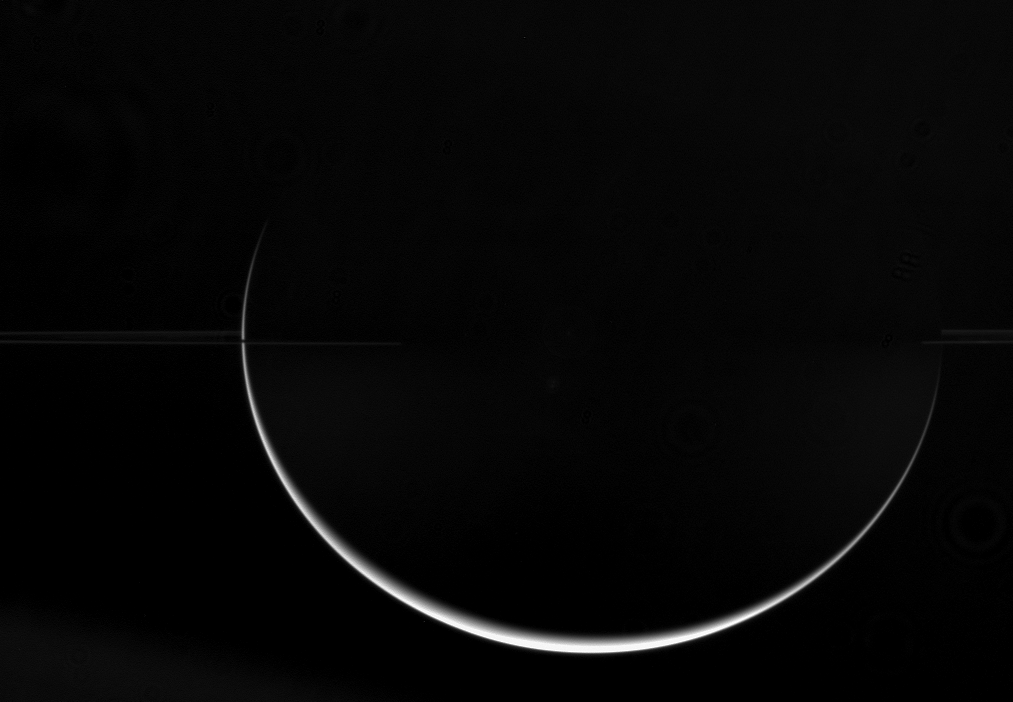

Flattened Crescent

Saturn’s low density and fast rotation combine to give it its characteristic oblate shape. The dramatic crescent seen here demonstrates how the ringed planet is much wider at the equator than at the poles.

The rings disappear near center into the darkness of the planet’s shadow.

The image was taken in visible light with the Cassini spacecraft wide-angle camera on July 11, 2006 at a distance of approximately 2.9 million kilometers (1.8 million miles) from Saturn and at a Sun-Saturn-spacecraft, or phase, angle of 163 degrees. Image scale is 169 kilometers (105 miles) per pixel.

The Cassini-Huygens mission is a cooperative project of NASA, the European Space Agency and the Italian Space Agency. The Jet Propulsion Laboratory, a division of the California Institute of Technology in Pasadena, manages the mission for NASA’s Science Mission Directorate, Washington, D.C. The Cassini orbiter and its two onboard cameras were designed, developed and assembled at JPL. The imaging operations center is based at the Space Science Institute in Boulder, Colo.

Credit: NASA/JPL/Space Science Institute